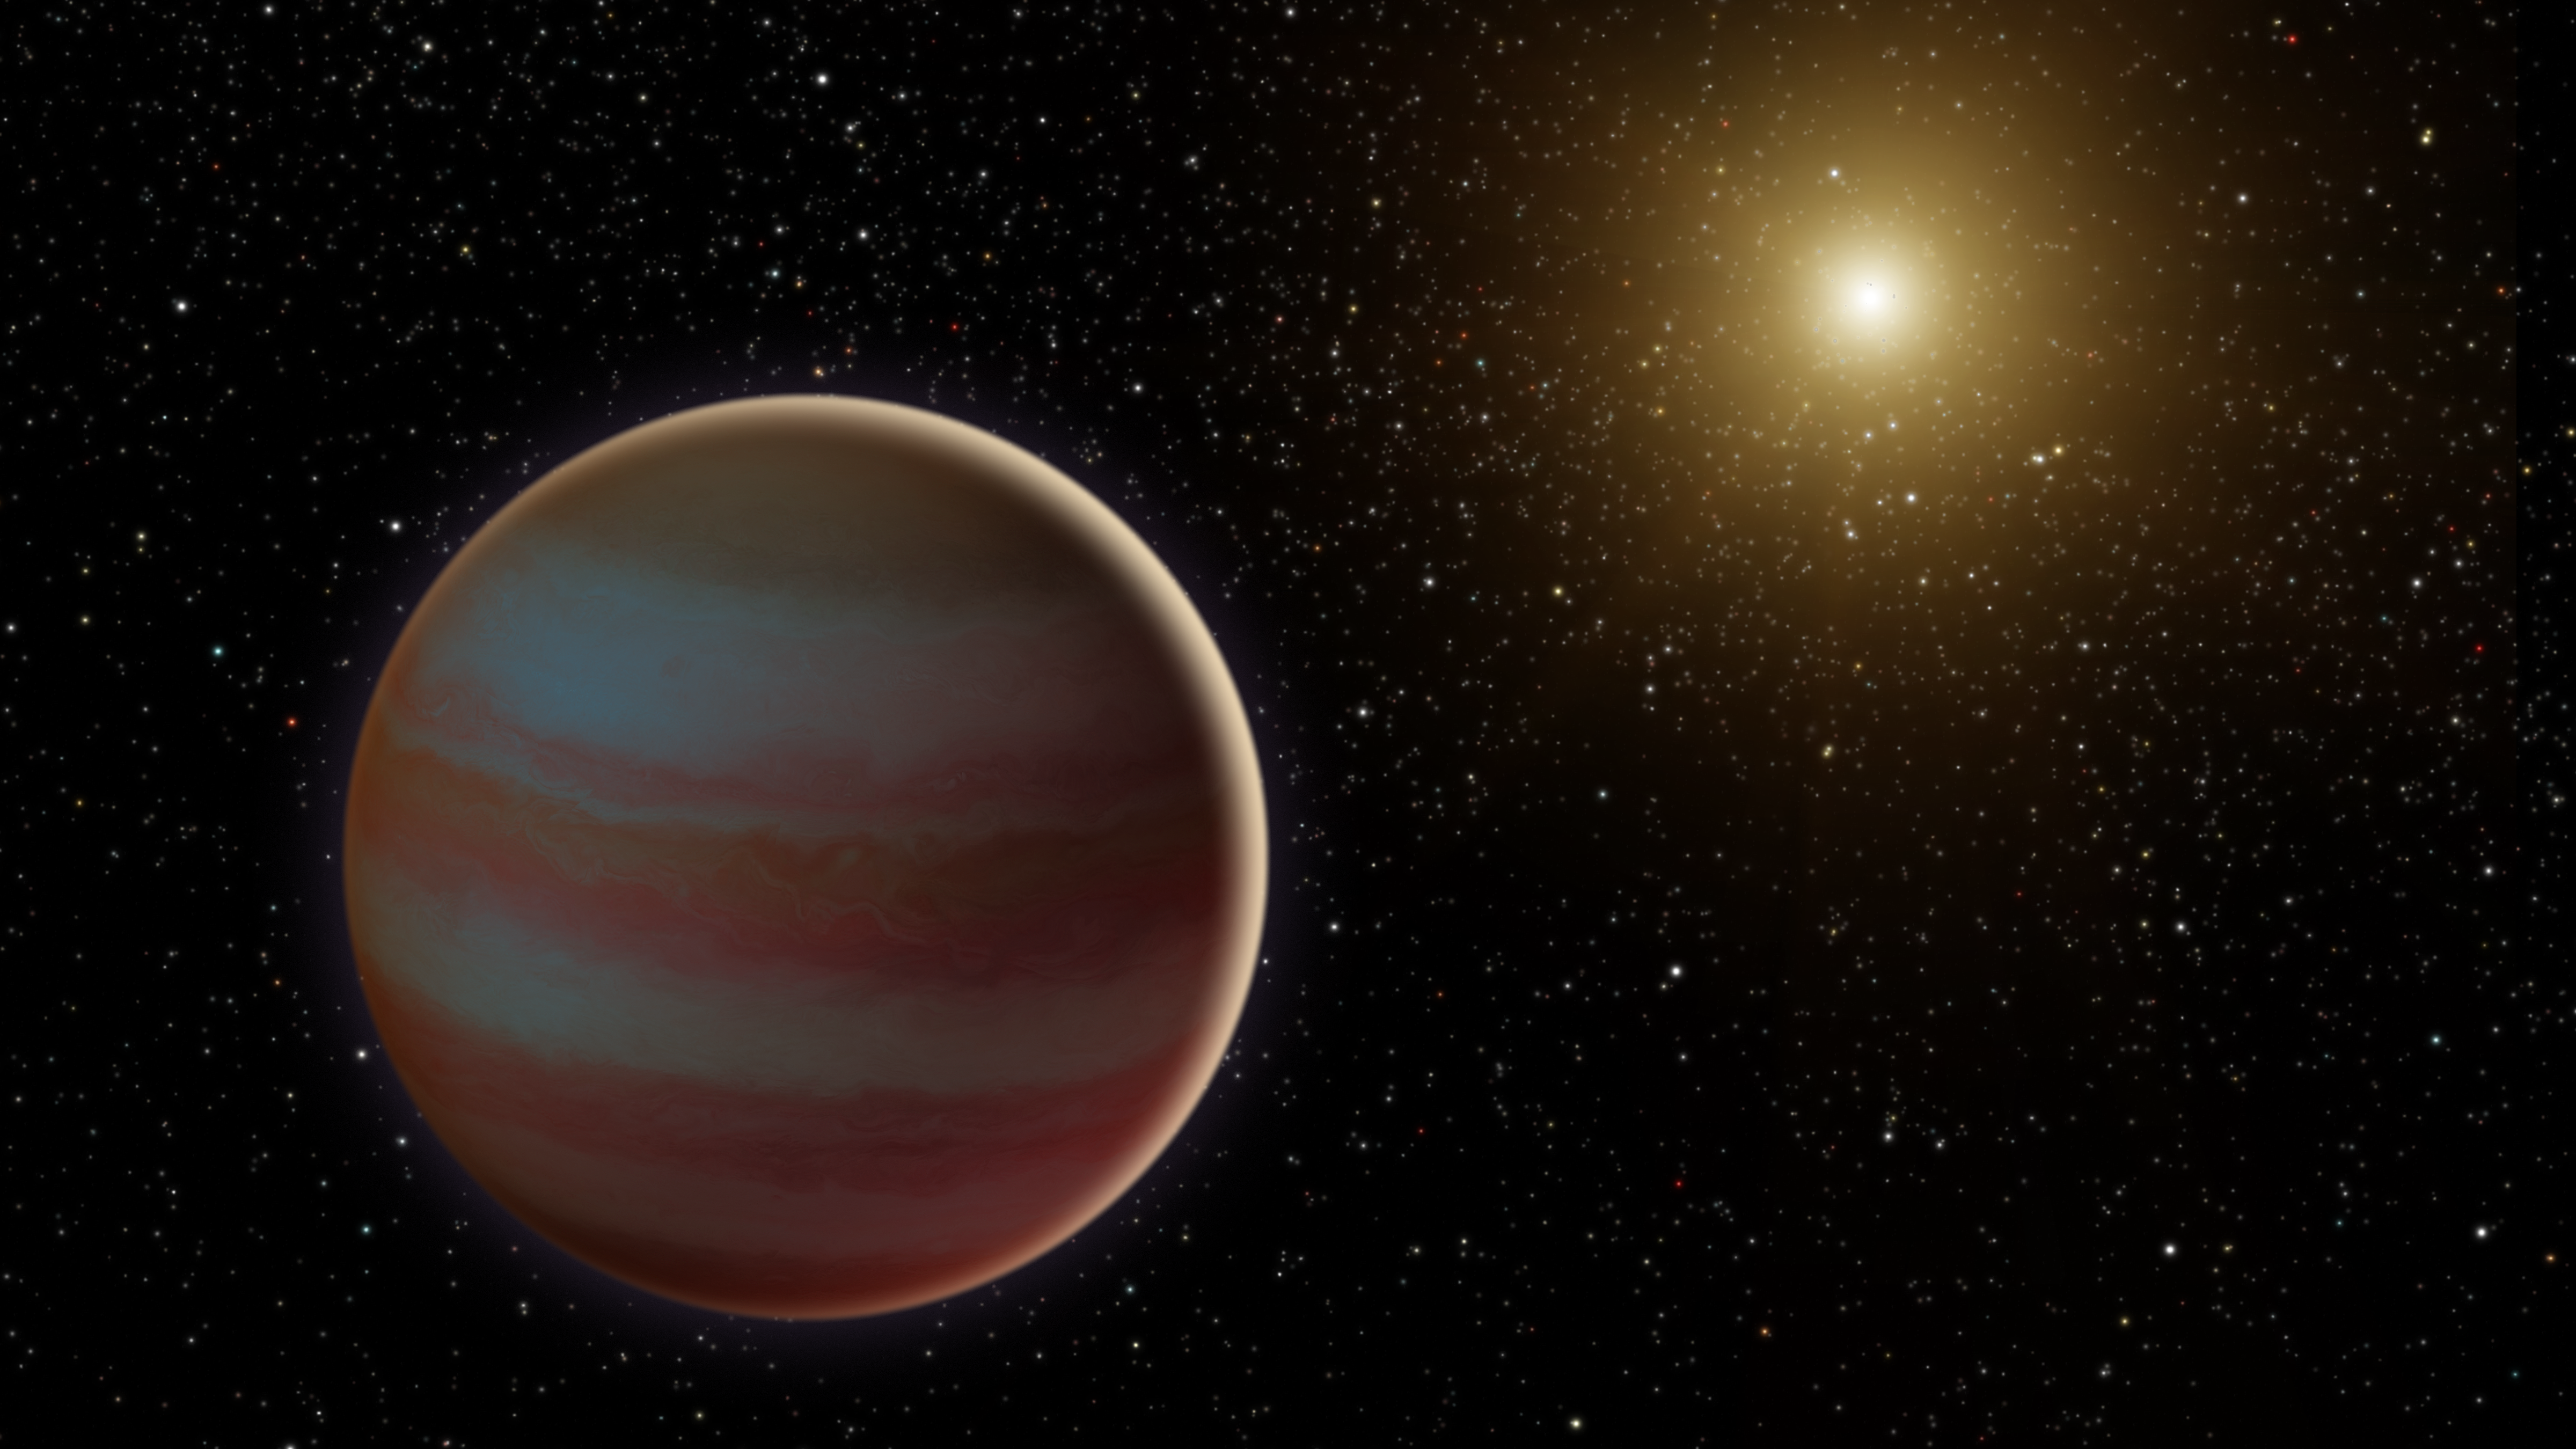

Brown Dwarf System

This illustration depicts a newly discovered brown dwarf, an object that weighs in somewhere between our solar system's most massive planet (Jupiter) and the least-massive-known star. This brown dwarf, dubbed OGLE-2015-BLG-1319, interests astronomers because it may fall in the "desert" of brown dwarfs. Scientists have found that, for stars roughly the mass of our sun, less than 1 percent have a brown dwarf orbiting within 3 AU (1 AU is the distance between Earth and the sun).

This brown dwarf was discovered when it and its star passed between Earth and a much more distant star in our galaxy. This created a microlensing event, where the gravity of the system amplified the light of the background star over the course of several weeks.

This microlensing was observed by ground-based telescopes looking for these uncommon events, and was the first to be seen by two space-based telescopes: NASA's Spitzer and Swift missions.

Credit: NASA/JPL-Caltech/R. Hurt (Caltech-IPAC)